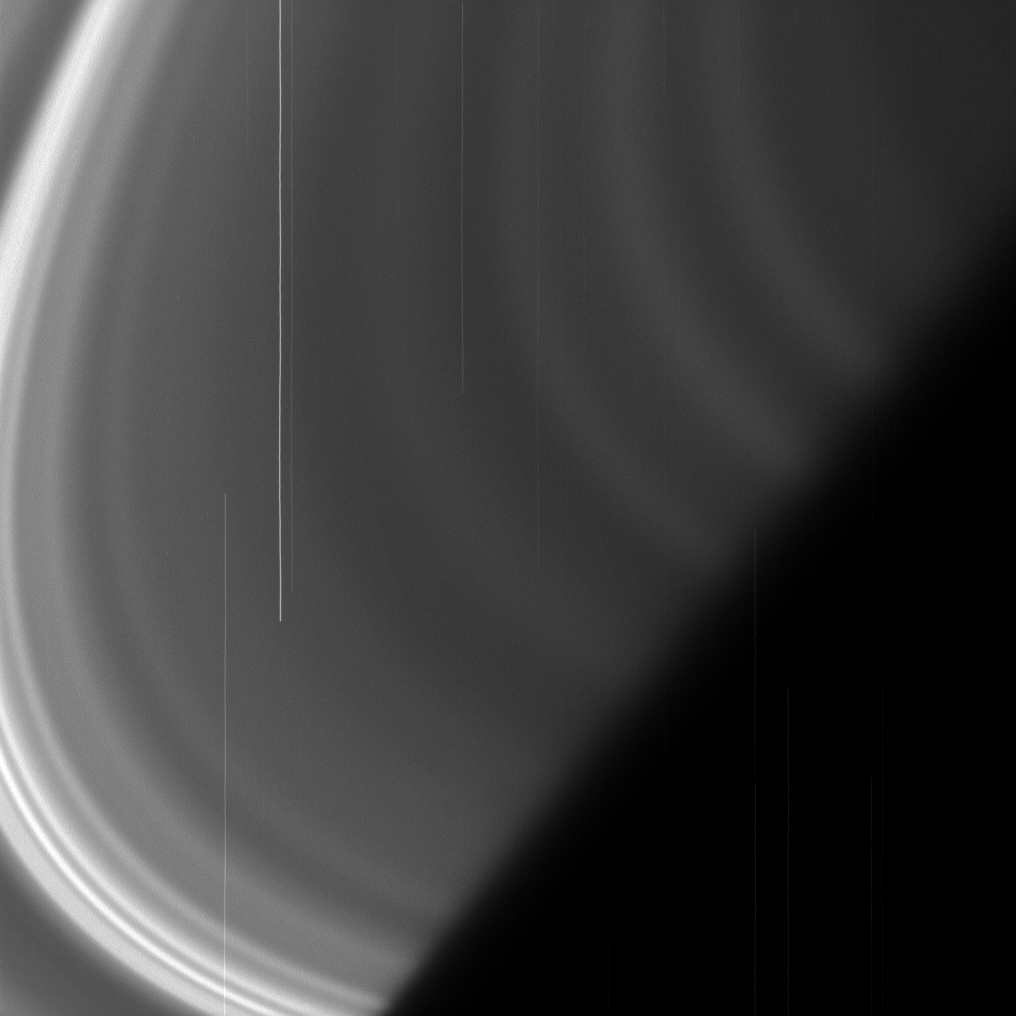

A Long, Hard Stare

Saturn’s D ring may be faint and difficult to observe, but it rewards our patience. In this image, the Cassini spacecraft has captured some of the structure of the tenuous ring, appearing here as light/dark banding in the upper-right of the image. (The brightest ring material, in the lower-left here, is the C ring.) This banding, which is distinct from the vertical warping pattern Cassini scientists are monitoring (see PIA08325), remains something of a mystery to scientists.

The vertical lines in this image are the tracks of stars. The D ring is so faint that long exposures are required to capture it and during the imaging the stars appear to move significantly due to the spacecraft’s motion.

This view looks toward the sunlit side of the rings from about 8 degrees above the ringplane. The image was taken in visible light with the Cassini spacecraft narrow-angle camera on April 2, 2013.

The view was acquired at a distance of approximately 317,000 miles (510,000 kilometers) from Saturn and at a Sun-Saturn-spacecraft, or phase, angle of 147 degrees. Image scale is 2 miles (3 kilometers) per pixel.

The Cassini-Huygens mission is a cooperative project of NASA, the European Space Agency and the Italian Space Agency. The Jet Propulsion Laboratory, a division of the California Institute of Technology in Pasadena, manages the mission for NASA’s Science Mission Directorate, Washington, D.C. The Cassini orbiter and its two onboard cameras were designed, developed and assembled at JPL. The imaging operations center is based at the Space Science Institute in Boulder, Colo.

Credit: NASA/JPL-Caltech/Space Science Institute